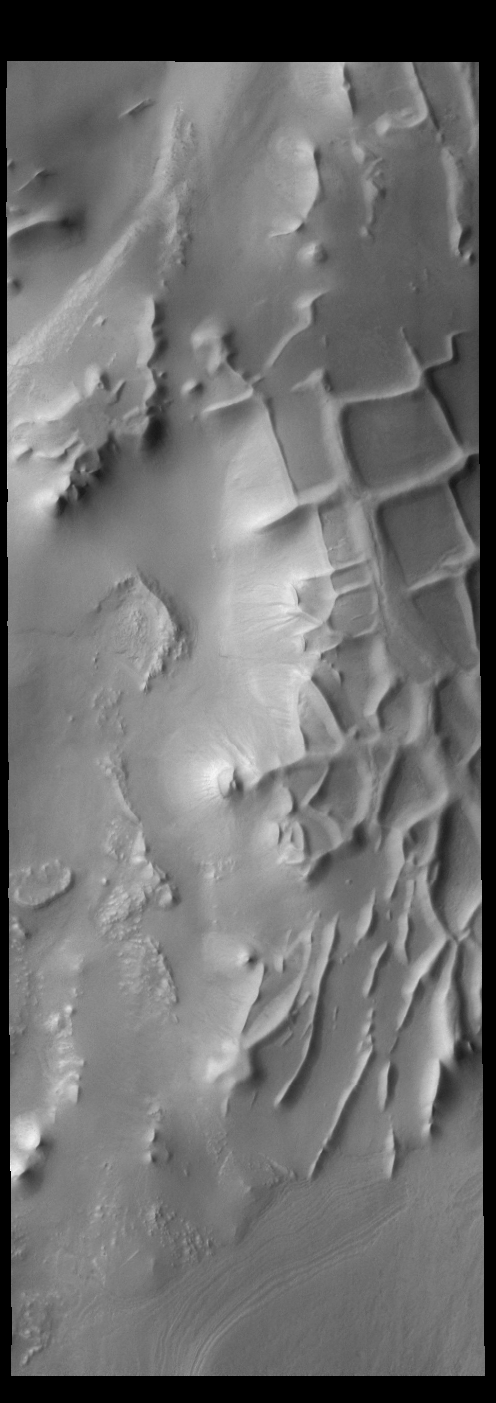

Angustus Laybrinthus

The intersecting ridges in this VIS image are called Angustus Labyrinthus. They were formed due to tectonic activity.

Credit: NASA/JPL-Caltech/ASU